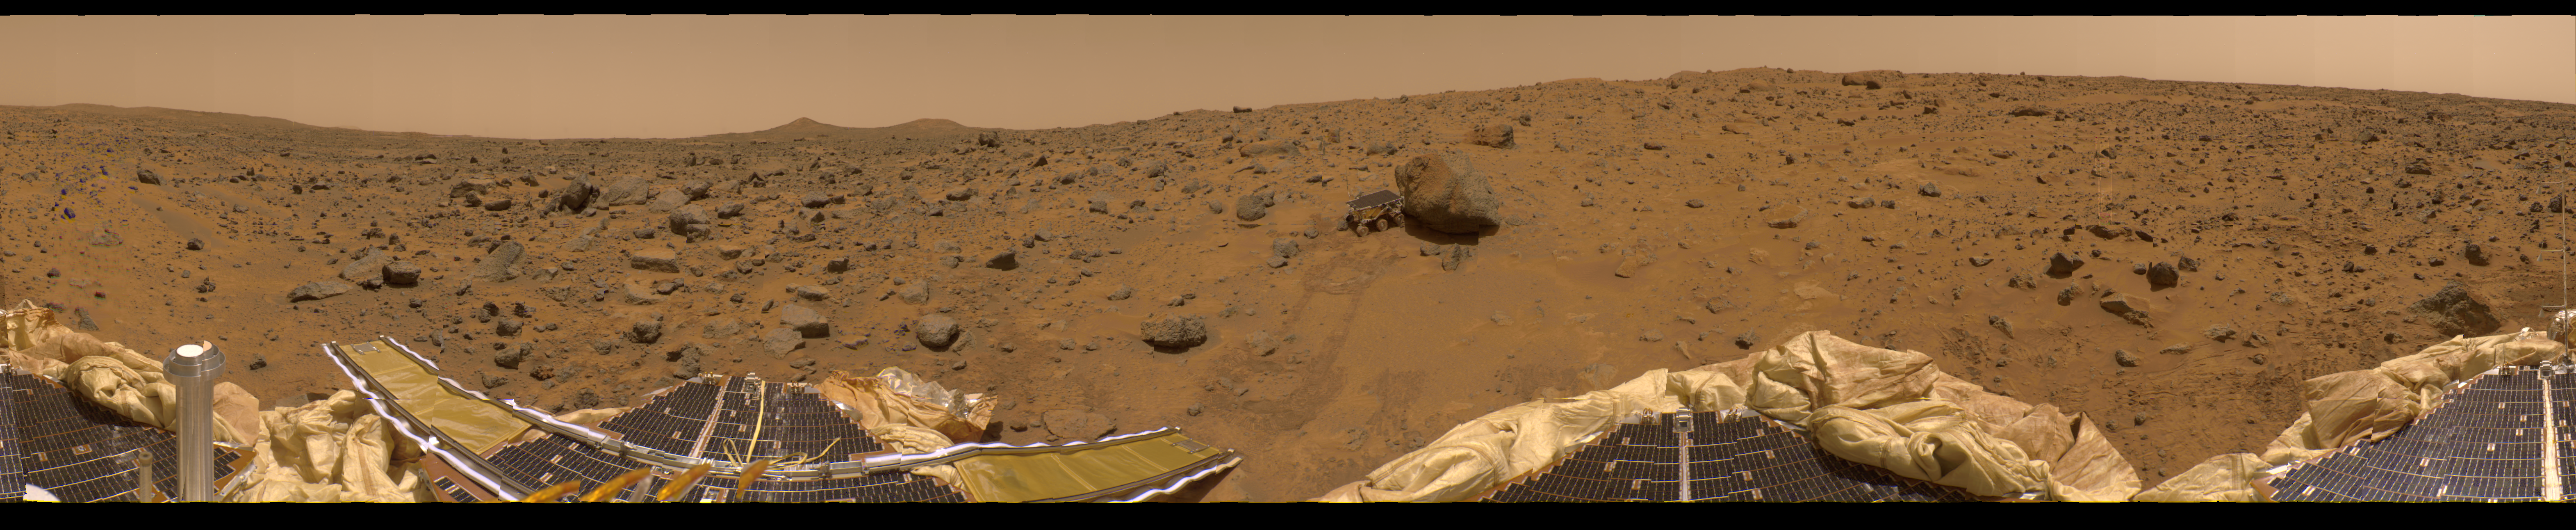

New 360-degree Color Gallery Panorama

This is the first contiguous, uniform 360-degree color panorama taken by the Imager for Mars Pathfinder (IMP) over the course of sols 8, 9, and 10. Different regions were imaged at different times over the three Martian days to acquire consistent lighting and shadow conditions for all areas of the panorama. At left is a lander petal and a metallic mast which is a portion of the low-gain antenna. On the horizon the double “Twin Peaks” are visible, about 1-2 kilometers away. The rock “Couch” is the dark, curved rock at right of Twin Peaks. Another lander petal is at left-center, showing the fully deployed forward ramp at far left, and rear ramp at right, which rover Sojourner used to descend to the surface of Mars on July 5. Immediately to the left of the rear ramp is the rock Barnacle Bill, which scientists found to be andesitic, possibly indicating that it is a volcanic rock (a true andesite) or a physical mixture of particles. Just beyond Barnacle Bill, rover tracks lead to Sojourner, shown using its Alpha Proton X-Ray Spectrometer (APXS) instrument to study the large rock “Yogi.” Yogi, low in quartz content, appears to be more primitive than Barnacle Bill, and appeared more like the common basalts found on Earth. The tracks and circular pattern in the soil leading up to Yogi were part of Sojourner’s soil mechanics experiments, in which varying amounts of pressure were applied to the wheels in order to determine physical properties of the soil. During its traverse to Yogi the rover stirred the soil and exposed material from several centimeters in depth. During one of the turns to deploy Sojourner’s Alpha Proton X-Ray Spectrometer, the wheels dug particularly deeply and exposed white material. Spectra of this white material show it is virtually identical to the rock Scooby Doo, and such white material may underlie much of the site. Deflated airbags are visible at the perimeter of all three lander petals.

The IMP is a stereo imaging system with color capability provided by 24 selectable filters — twelve filters per “eye.” Its red, green, and blue filters were used to take this image. The IMP, in its fully deployed configuration, stands 1.8 meters above the Martian surface, and has a resolution of two millimeters at a range of two meters.

Mars Pathfinder is the second in NASA’s Discovery program of low-cost spacecraft with highly focused science goals. The Jet Propulsion Laboratory, Pasadena, CA, developed and manages the Mars Pathfinder mission for NASA’s Office of Space Science, Washington, D.C. JPL is an operating division of the California Institute of Technology (Caltech). The Imager for Mars Pathfinder (IMP) was developed by the University of Arizona Lunar and Planetary Laboratory under contract to JPL. Peter Smith is the Principal Investigator.

Photojournal note: Sojourner spent 83 days of a planned seven-day mission exploring the Martian terrain, acquiring images, and taking chemical, atmospheric and other measurements. The final data transmission received from Pathfinder was at 10:23 UTC on September 27, 1997. Although mission managers tried to restore full communications during the following five months, the successful mission was terminated on March 10, 1998.

Credit: NASA/JPL